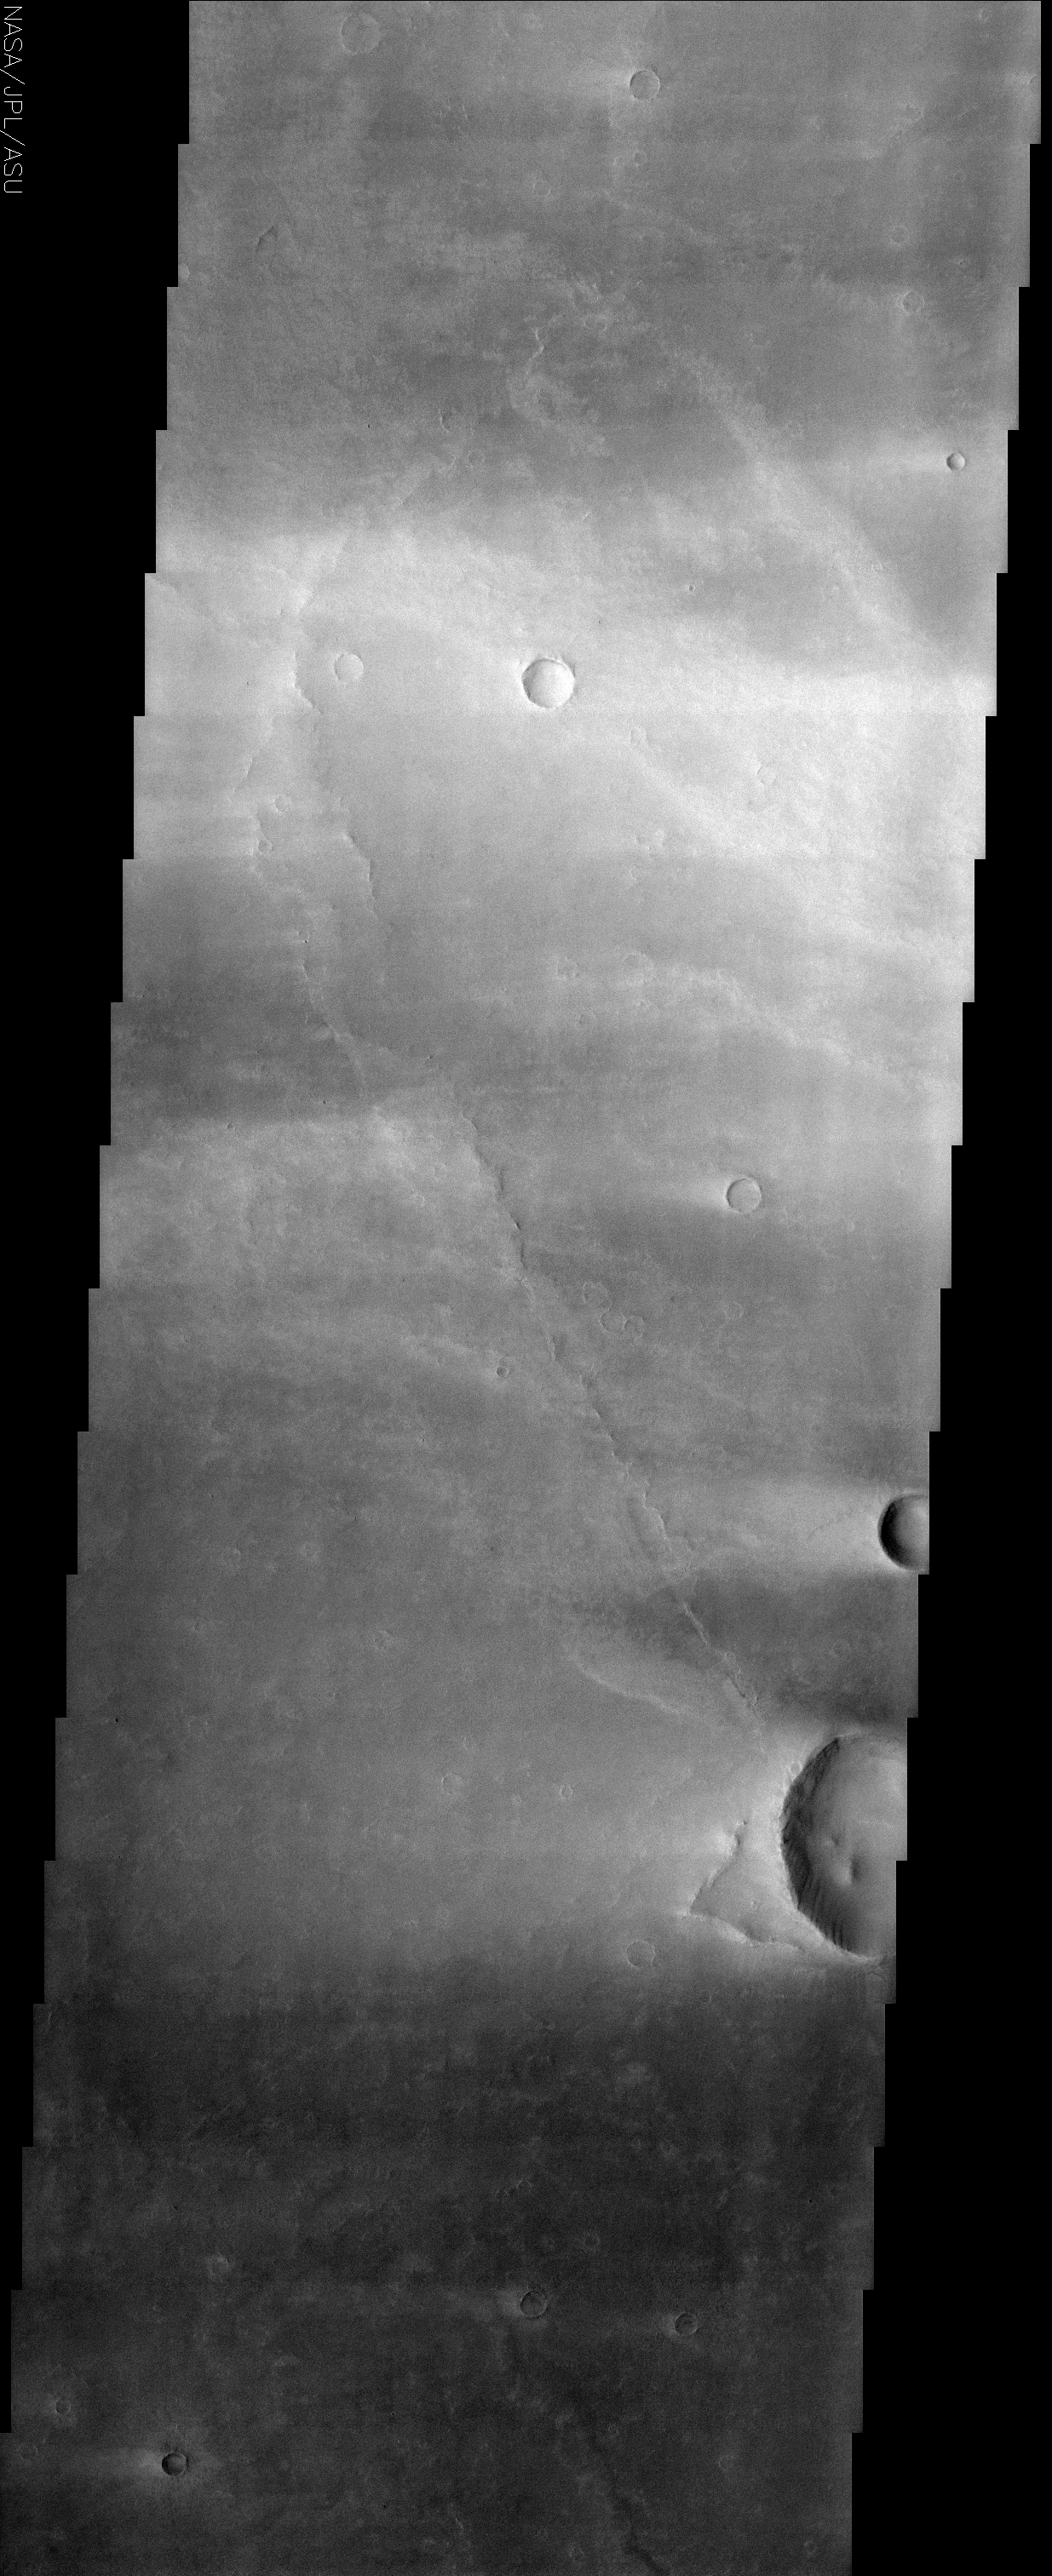

Syrtis Major

(Released 1 May 2002)
The Science
This image is from the region of Syrtis Major, which is dominated by a low-relief shield volcano. This area is believed to be an area of vigorous aeolian activity with strong winds in the east-west direction. The effects of these winds are observed as relatively bright streaks across the image, extending from topographic features such as craters. The brighter surface material probably indicates a smaller relative particle size in these areas, as finer particles have a higher albedo. The bright streaks seen off of craters are believed to have formed during dust storms. A raised crater rim can cause a reduction in the wind velocity directly behind it, which results in finer particles being preferentially deposited in this location. In the top half of the image, there is a large bright streak that crosses the entire image. There is no obvious topographic obstacle, therefore it is unclear whether it was formed in the same manner as described above. This image is located northwest of Nili Patera, a large caldera in Syrtis Major. Different flows from the caldera eruptions can be recognized as raised ridges, representing the edge of a flow lobe.

The Story
In the 17th century, Holland was in its Golden Age, a time of cultural greatness and immense political and economic influence in the world. In that time, lived a inquisitive person named Christian Huygens. As a boy, he loved to draw and to figure out problems in mathematics. As a man, he used these talents to make the first detailed drawings of the Martian surface – – only 50 years or so after Galileo first turned his telescope on Mars.

Mars suddenly became something other than a small red dot in the sky. One of the drawings Huygens made was of a dark marking on the red planet’s surface named Syrtis Major. Almost 350 years later, here we are with an orbiter that can show us this place in detail. Exploration lives!

It’s great we can study this area up close. In earlier periods of history, scientists were fascinated with Syrtis Major because this dark region varied so much through the seasons and years. Some people thought it might be a changing sea, and others thought it might be vegetation. Early spacecraft like Mariner and Viking revealed for the first time that the changes were caused by the wind blowing dust and sand across the surface.

What we can see in this image is exactly that: evidence of a lot of wind action. Bright dust patches streak across this image, formed through wind interference from craters and other landforms. These wispy, bright streaks are spread on the surface by a vigorous, east-west wind that kicked up huge dust storms, scattering the fine particles of sand and dust in an almost etherial pattern. The bright streaks in the top part of the image might have formed in a slightly different way, because there is no landform standing in the wind’s way.

Beneath the bright surface dust are raised ridges that mark the edges of earlier lava flows from Nili Patera, a Martian “caldera.” A caldera is a collapsed, bowl-shaped depression at the top of a volcano cone.

Can you imagine how Christian Huygens would feel if he lived today and could see all of this knowledge unfold? Or how it would feel to be the first person to stand in this dark volcanic and cratered region, knowing how many discovers had paved the way to that moment? Yes, exploration lives!

Credit: NASA/JPL/Arizona State University